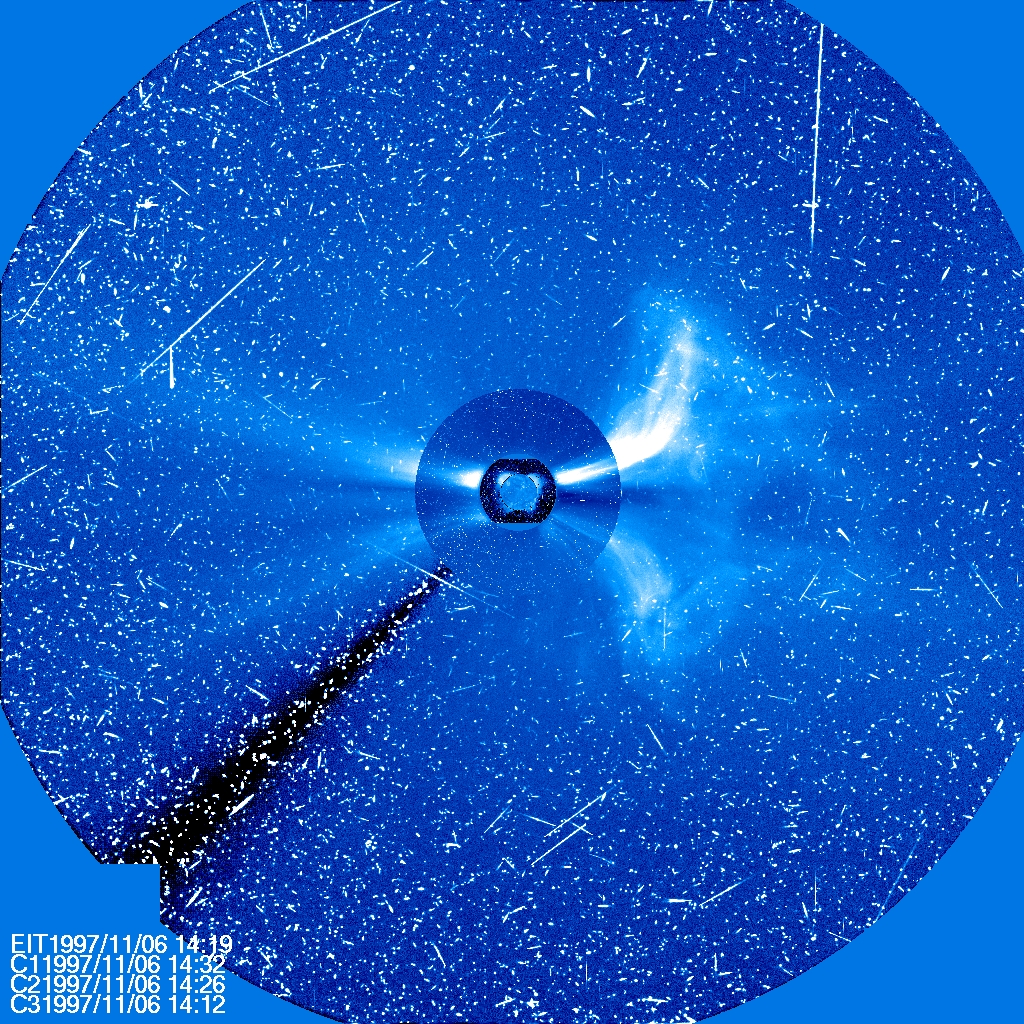

Combined Images

Four different instruments on SOHO show a large CME on Nov. 6, 1997. The sun is at the center, with three coronagraph images of different sizes around it. The streaks of white light are from protons hitting the SOHO cameras producing a snowy effect typical of a significant flare. .. To See in CME Images Two main types of explosions occur on the sun: solar flares and coronal mass ejections. Unlike the energy and x-rays produced in a solar flare – which can reach Earth at the speed of light in eight minutes – coronal mass ejections are giant, expanding clouds of solar material that take one to three days to reach Earth. Once at Earth, these ejections, also called CMEs, can impact satellites in space or interfere with radio communications. During CME WEEK from Sept. 22 to 26, 2014, we explore different aspects of these giant eruptions that surge out from the star we live with. When a coronal mass ejection blasts off the sun, scientists rely on instruments called coronagraphs to track their progress. Coronagraphs block out the bright light of the sun, so that the much fainter material in the solar atmosphere -- including CMEs -- can be seen in the surrounding space. CMEs appear in these images as expanding shells of material from the sun's atmosphere -- sometimes a core of colder, solar material (called a filament) from near the sun's surface moves in the center. But mapping out such three-dimensional components from a two-dimensional image isn't easy. Watch the slideshow to find out how scientists interpret what they see in CME pictures. The images in the slideshow are from the three sets of coronagraphs NASA currently has in space. One is on the joint European Space Agency and NASA Solar and Heliospheric Observatory, or SOHO. SOHO launched in 1995, and sits between Earth and the sun about a million miles away from Earth. The other two coronagraphs are on the two spacecraft of the NASA Solar Terrestrial Relations Observatory, or STEREO, mission, which launched in 2006. The two STEREO spacecraft are both currently viewing the far side of the sun. Together these instruments help scientists create a three-dimensional model of any CME as its journey unfolds through interplanetary space. Such information can show why a given characteristic of a CME close to the sun might lead to a given effect near Earth, or any other planet in the solar system...

Credit: NASA/SOHO..---..CME WEEK: What